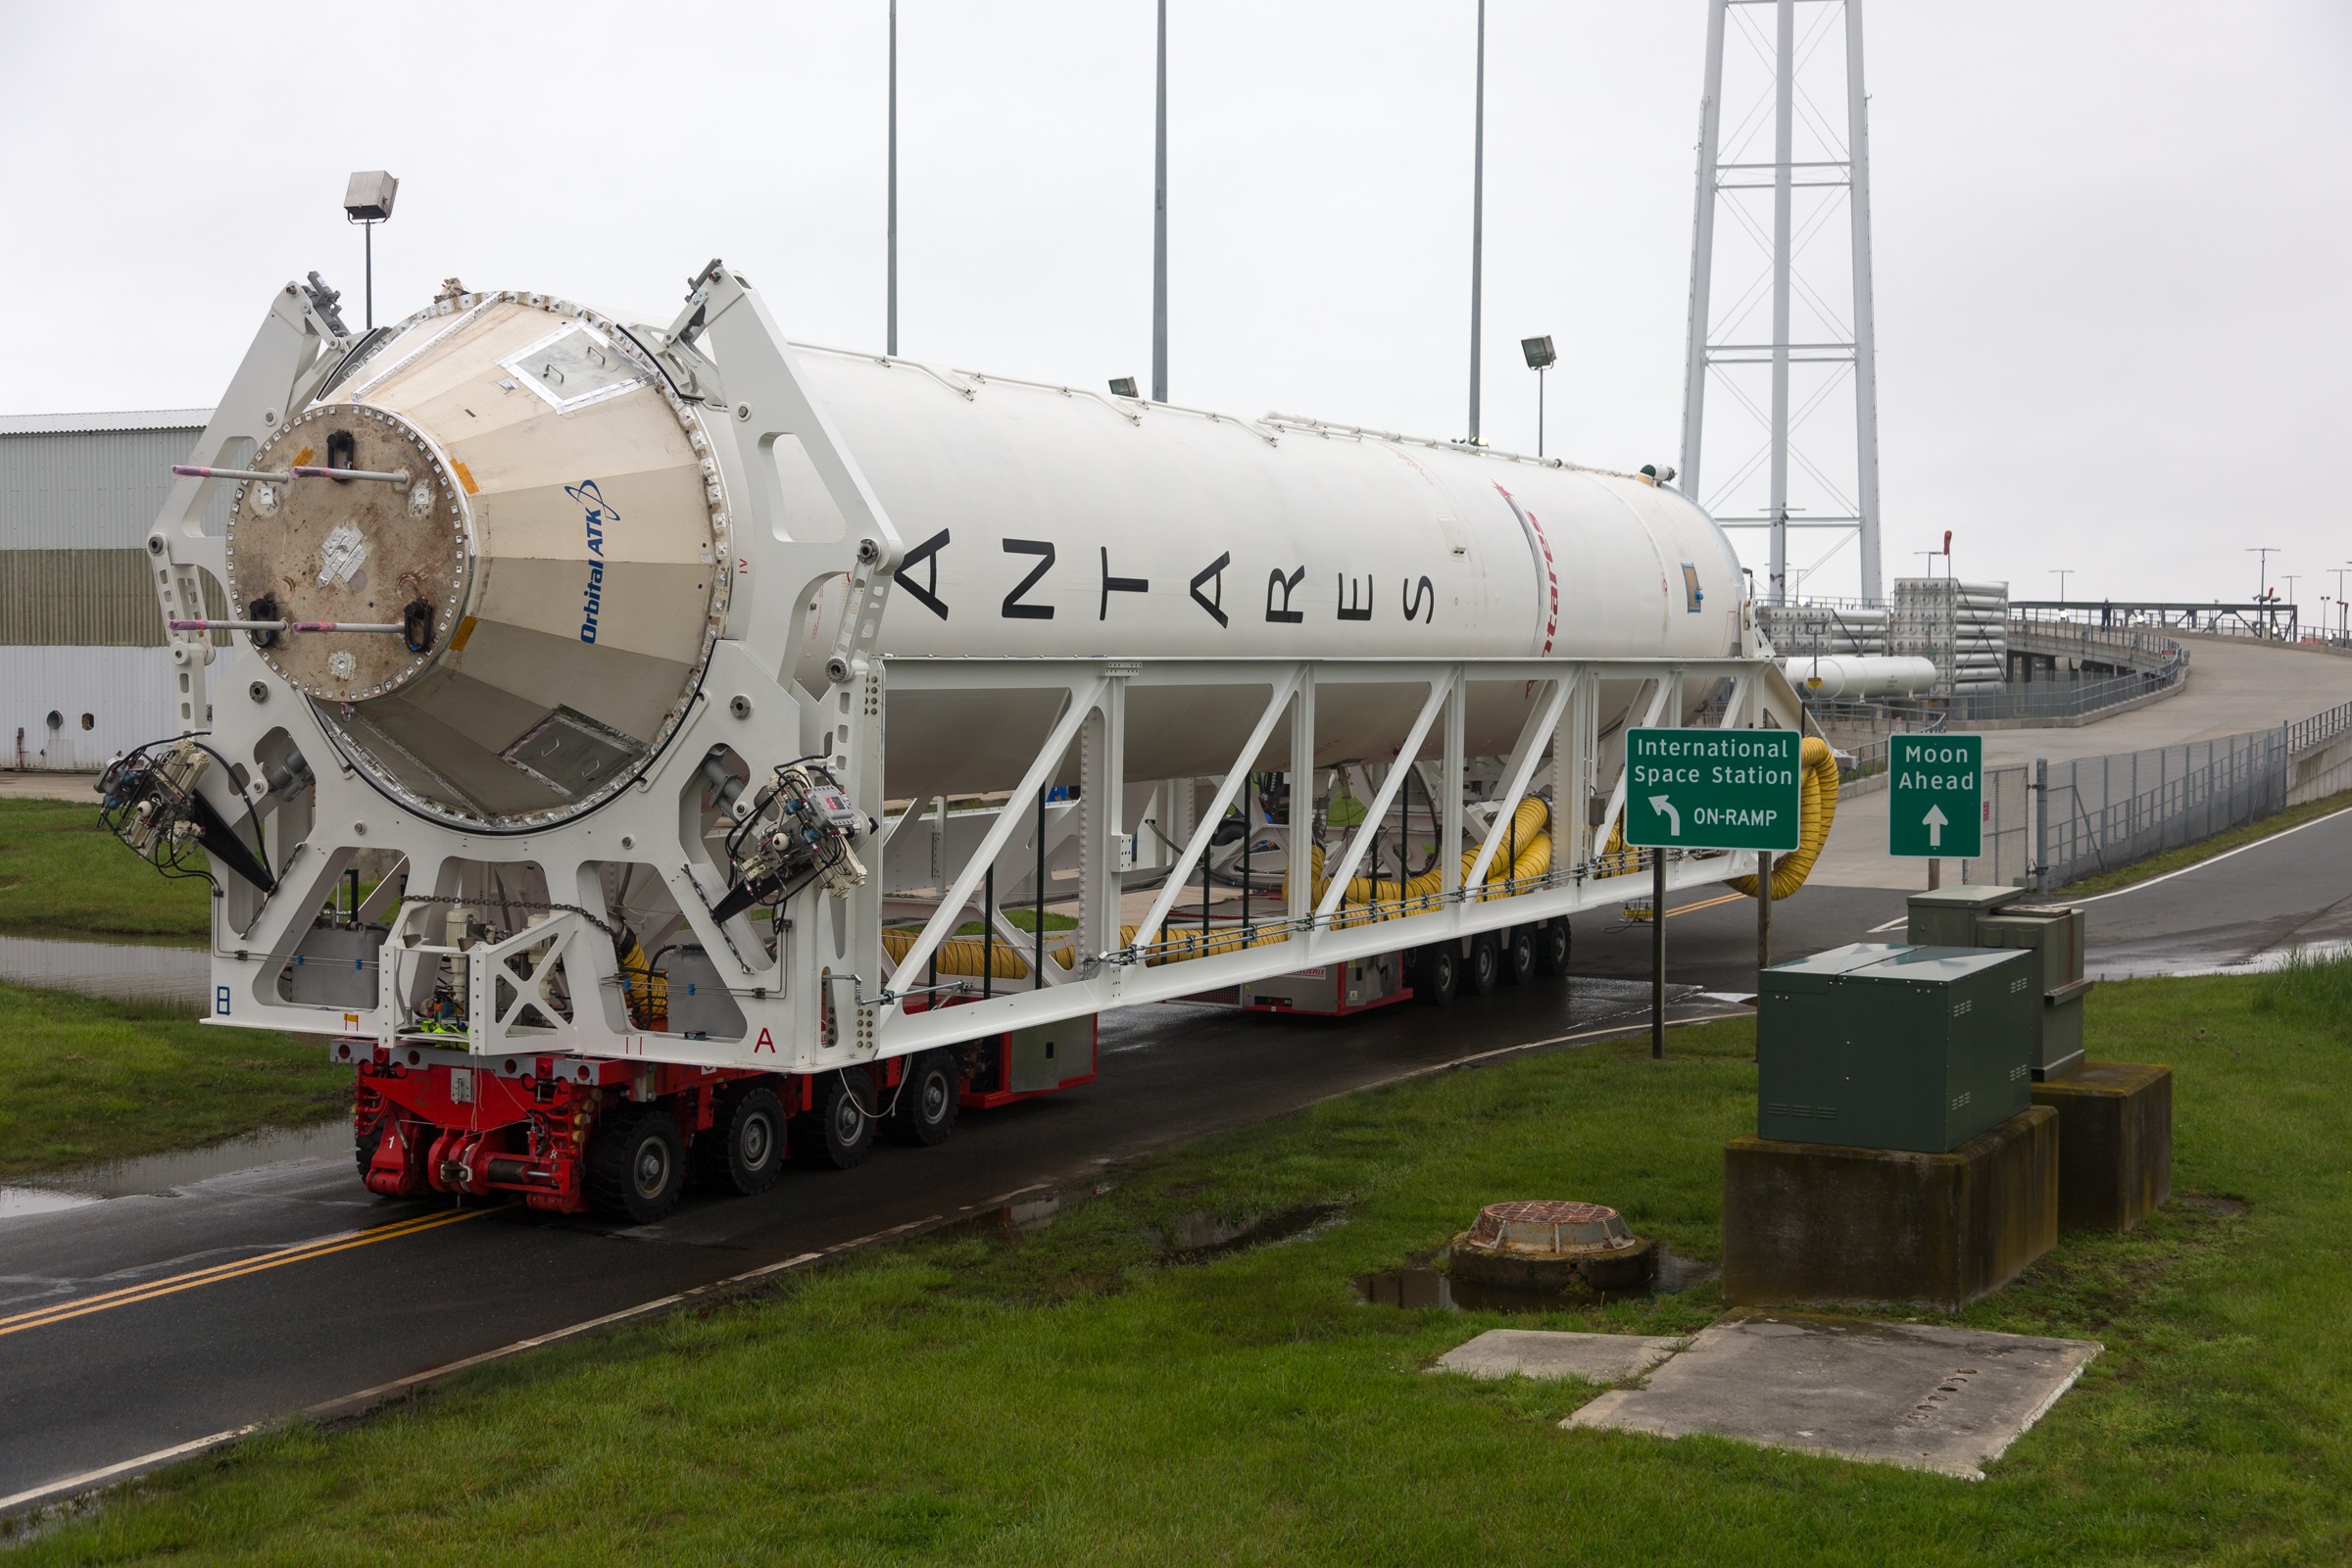

New Antares Rocket Rolls Out at NASA Wallops

Orbital ATK’s Antares first stage with the new engines is rolled from NASA Wallops Flight Facility’s Horizontal Integration Facility to Virginia Space’s Mid-Atlantic Regional Spaceport Pad-0A on May 12, 2016, in preparation for the upcoming stage test in the next few weeks. The team will continue to work meticulously as they begin final integration and check outs on the pad and several readiness reviews prior to the test. The window for the stage test will be over multiple days to ensure technical and weather conditions are acceptable.

Credit: NASA's Wallops Flight Facility/Allison Stancil